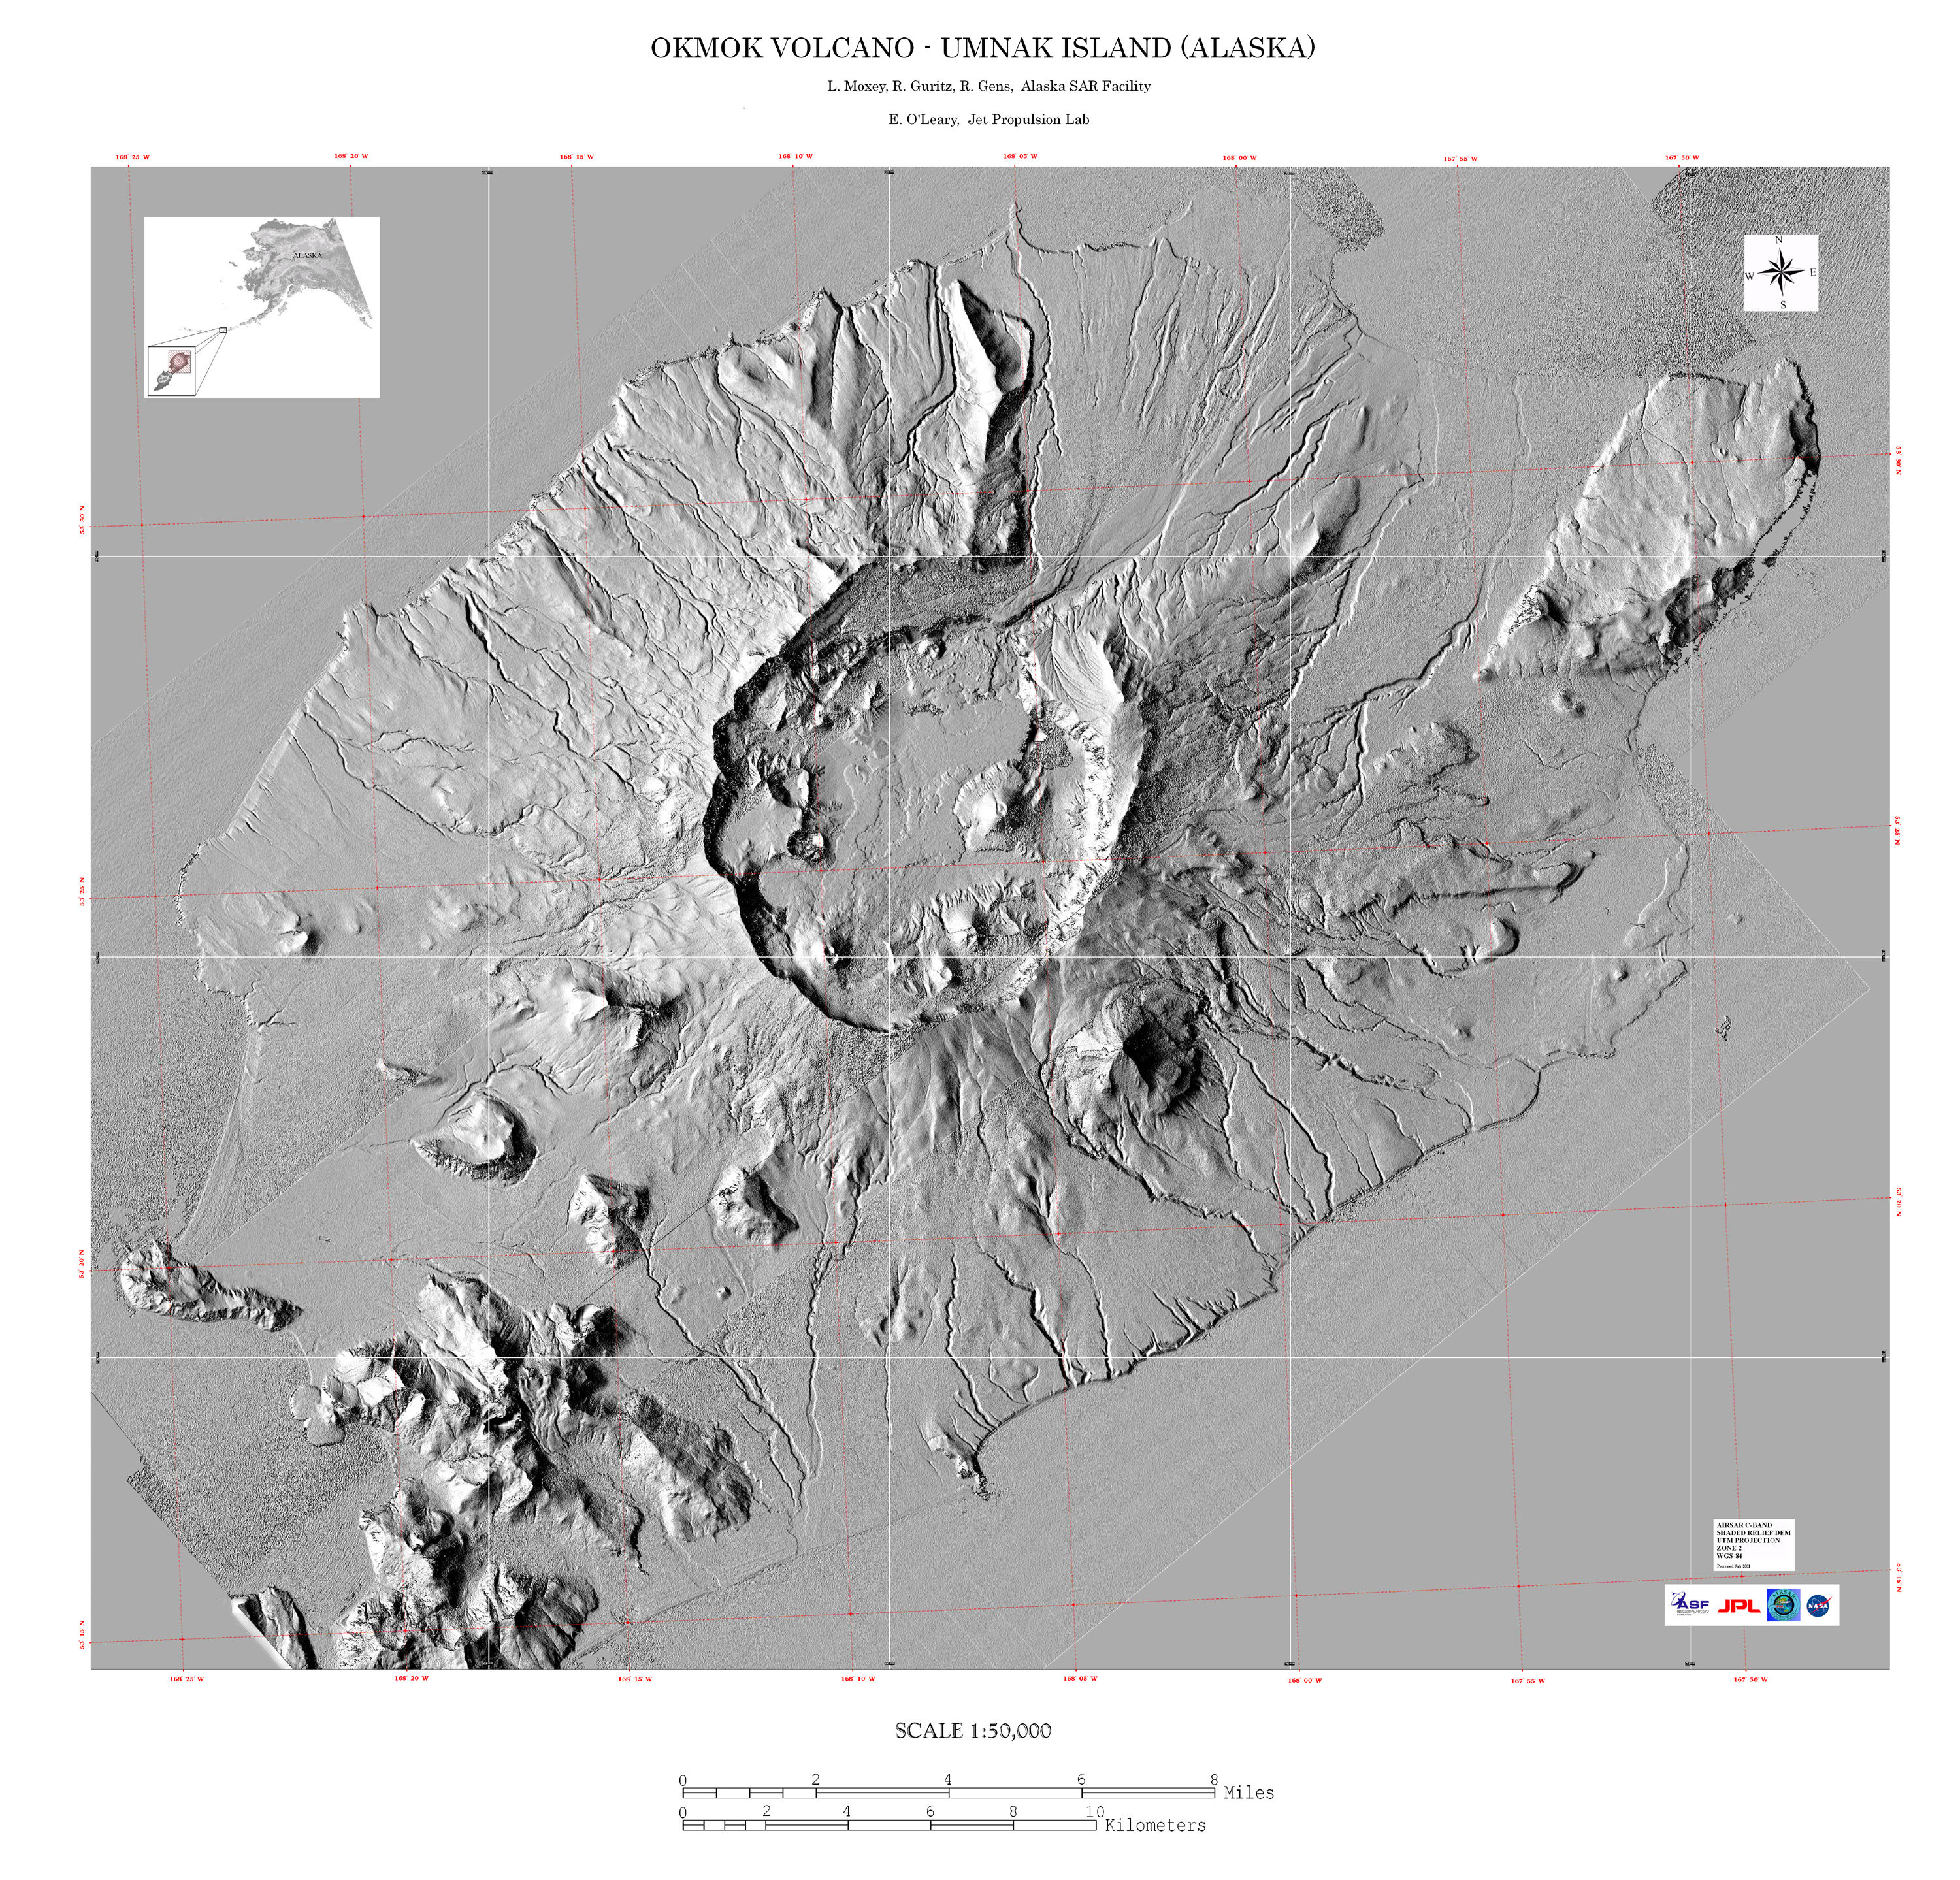

Shaded Relief Mosaic of Umnak Island, Aleutian Islands, Alaska

This image is a shaded relief mosaic of Umnak Island in Alaska’s Aleutian Islands.

It was created with Airsar data that was geocoded and combined into this mosaic as part of a NASA-funded Alaska Digital Elevation Model Project at the Alaska Synthetic Aperture Radar Facility (ASF) at the University of Alaska Geophysical Institute in Fairbanks, Alaska.

Airsar collected the Alaska data as part of its PacRim 2000 Mission, which took the instrument to French Polynesia, American and Western Samoa, Fiji, New Zealand, Australia, New Guinea, Indonesia, Malaysia, Cambodia, Philippines, Taiwan, South Korea, Japan, Northern Marianas, Guam, Palau, Hawaii and Alaska. Airsar, part of NASA’s Airborne Science Program, is managed for NASA’s Earth Science Enterprise by JPL. JPL is a division of the California Institute of Technology in Pasadena.

Credit: NASA/JPL/ASF